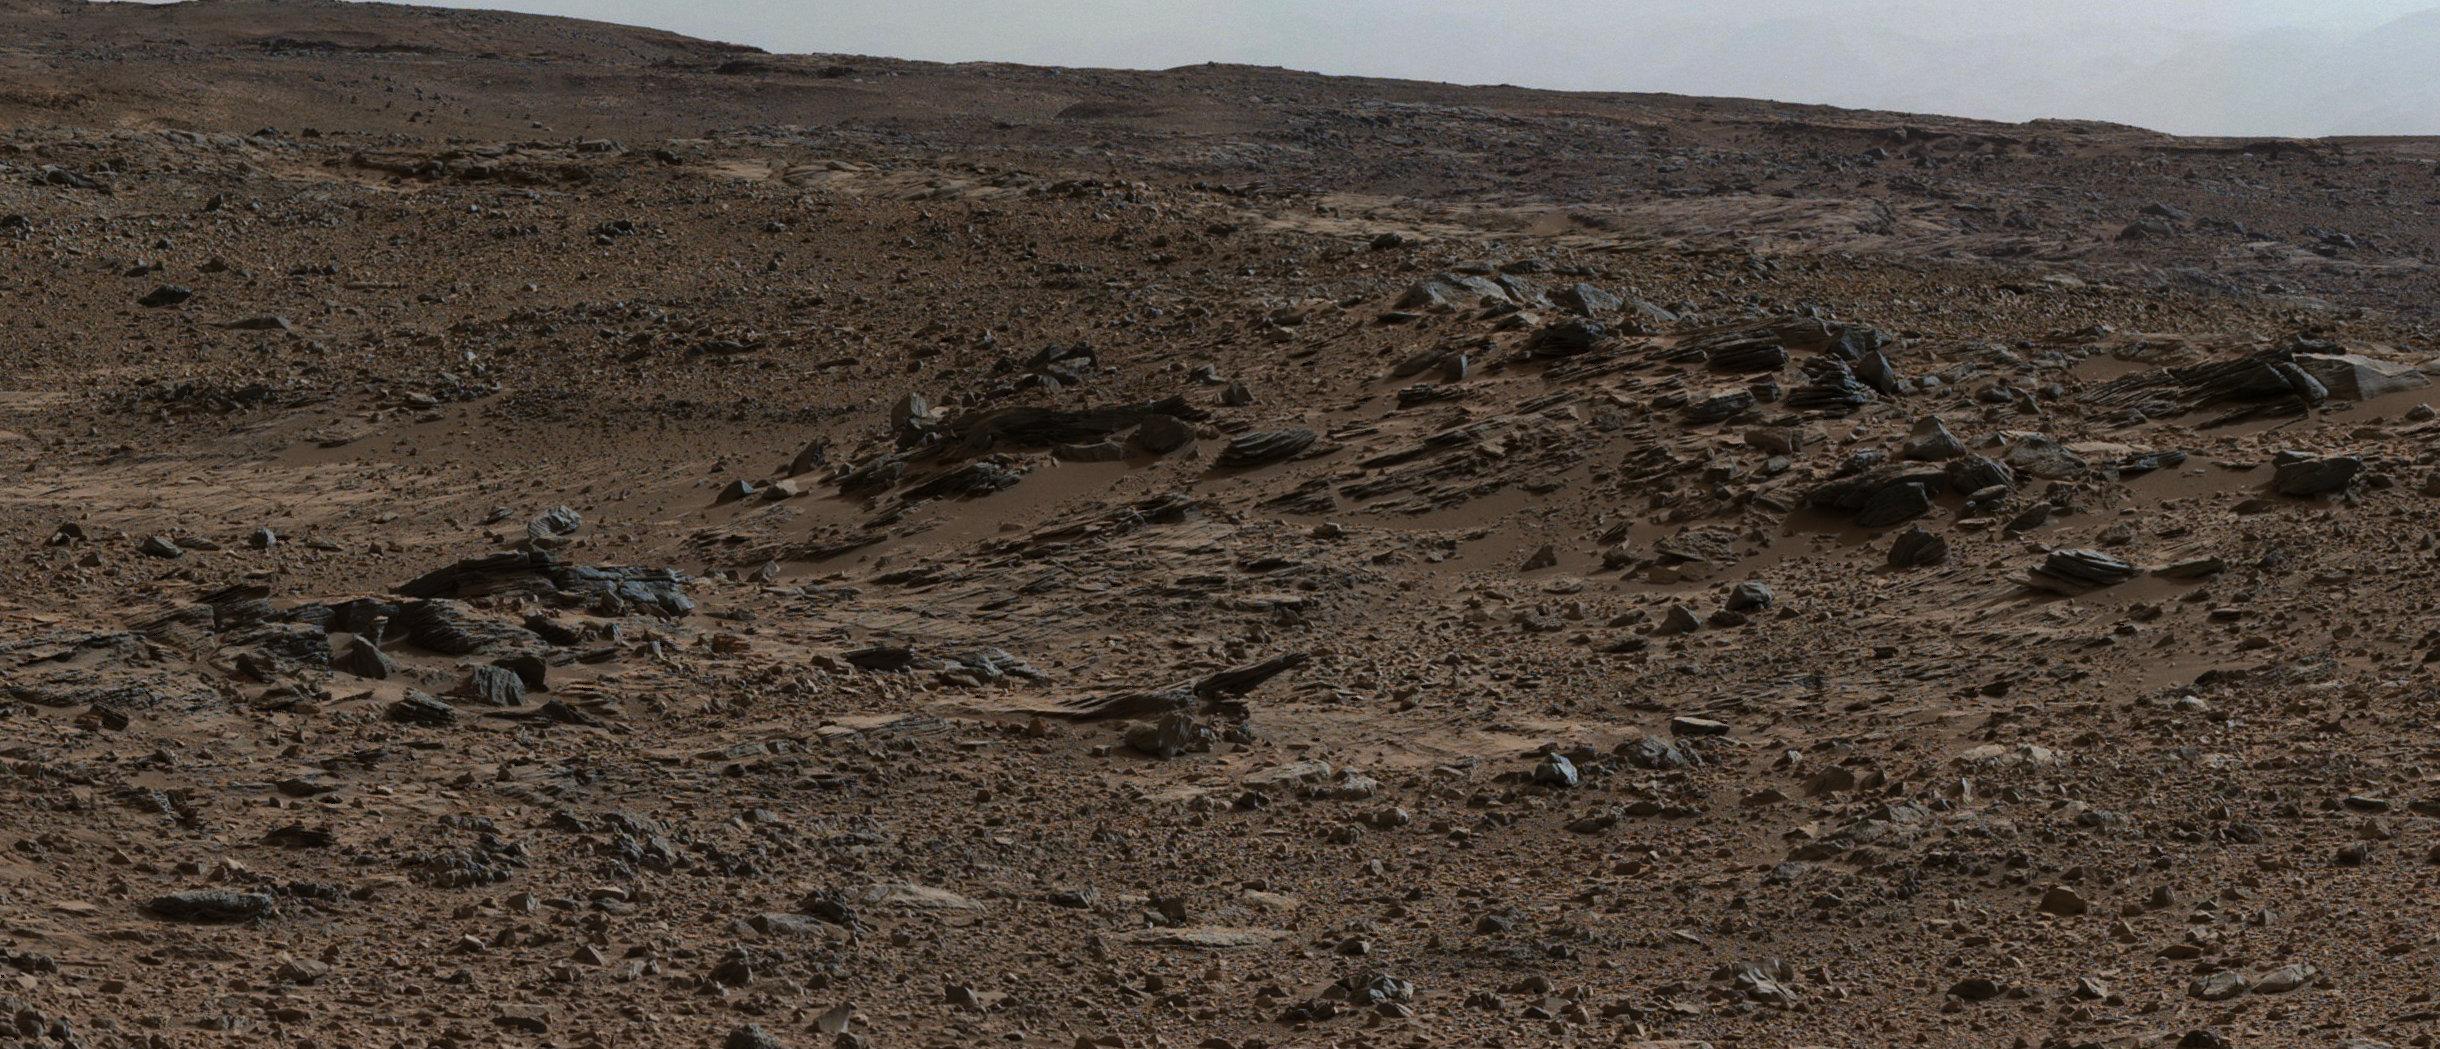

Sol 696 (July 22, 2014), Left

Figure 1

This image from the Mast Camera (Mastcam) on NASA’s Curiosity Mars rover shows inclined strata at “Zabriskie Plateau,” about a third of a mile (half a kilometer) northeast of the “Pahrump Hills” outcrop at the base of Mount Sharp. The view looks to the west.

These sedimentary rocks, like those at “Kimberley,” (see PIA19070) are inclined toward the south and are also interpreted as the deposits of small deltas building out into a lake. Remarkably, these inclined beds occur at an elevation about 80 feet (about 25 meters) higher than at Kimberley. This suggests that they represent a younger cycle of delta growth than those observed at Kimberley, and importantly in a more basinward location. There were likely multiple episodes of delta growth into a Gale Crater lake as sediment accumulated in the basin, with the deltas encroaching further southward over time.

The Mastcam’s left-eye camera recorded the component frames of this mosaic on July 22, 2014, during the 696th Martian day, or sol, of Curiosity’s work on Mars. The color has been approximately white-balanced to resemble how the scene would appear under daytime lighting conditions on Earth. Figure 1 is a version with a superimposed scale bar of 1.5 meters (about 5 feet).

NASA’s Jet Propulsion Laboratory, a division of the California Institute of Technology, Pasadena, manages the Mars Science Laboratory Project for NASA’s Science Mission Directorate, Washington. JPL designed and built the project’s Curiosity rover. Malin Space Science Systems, San Diego, built and operates the rover’s Mastcam.

Credit: NASA/JPL-Caltech/MSSS